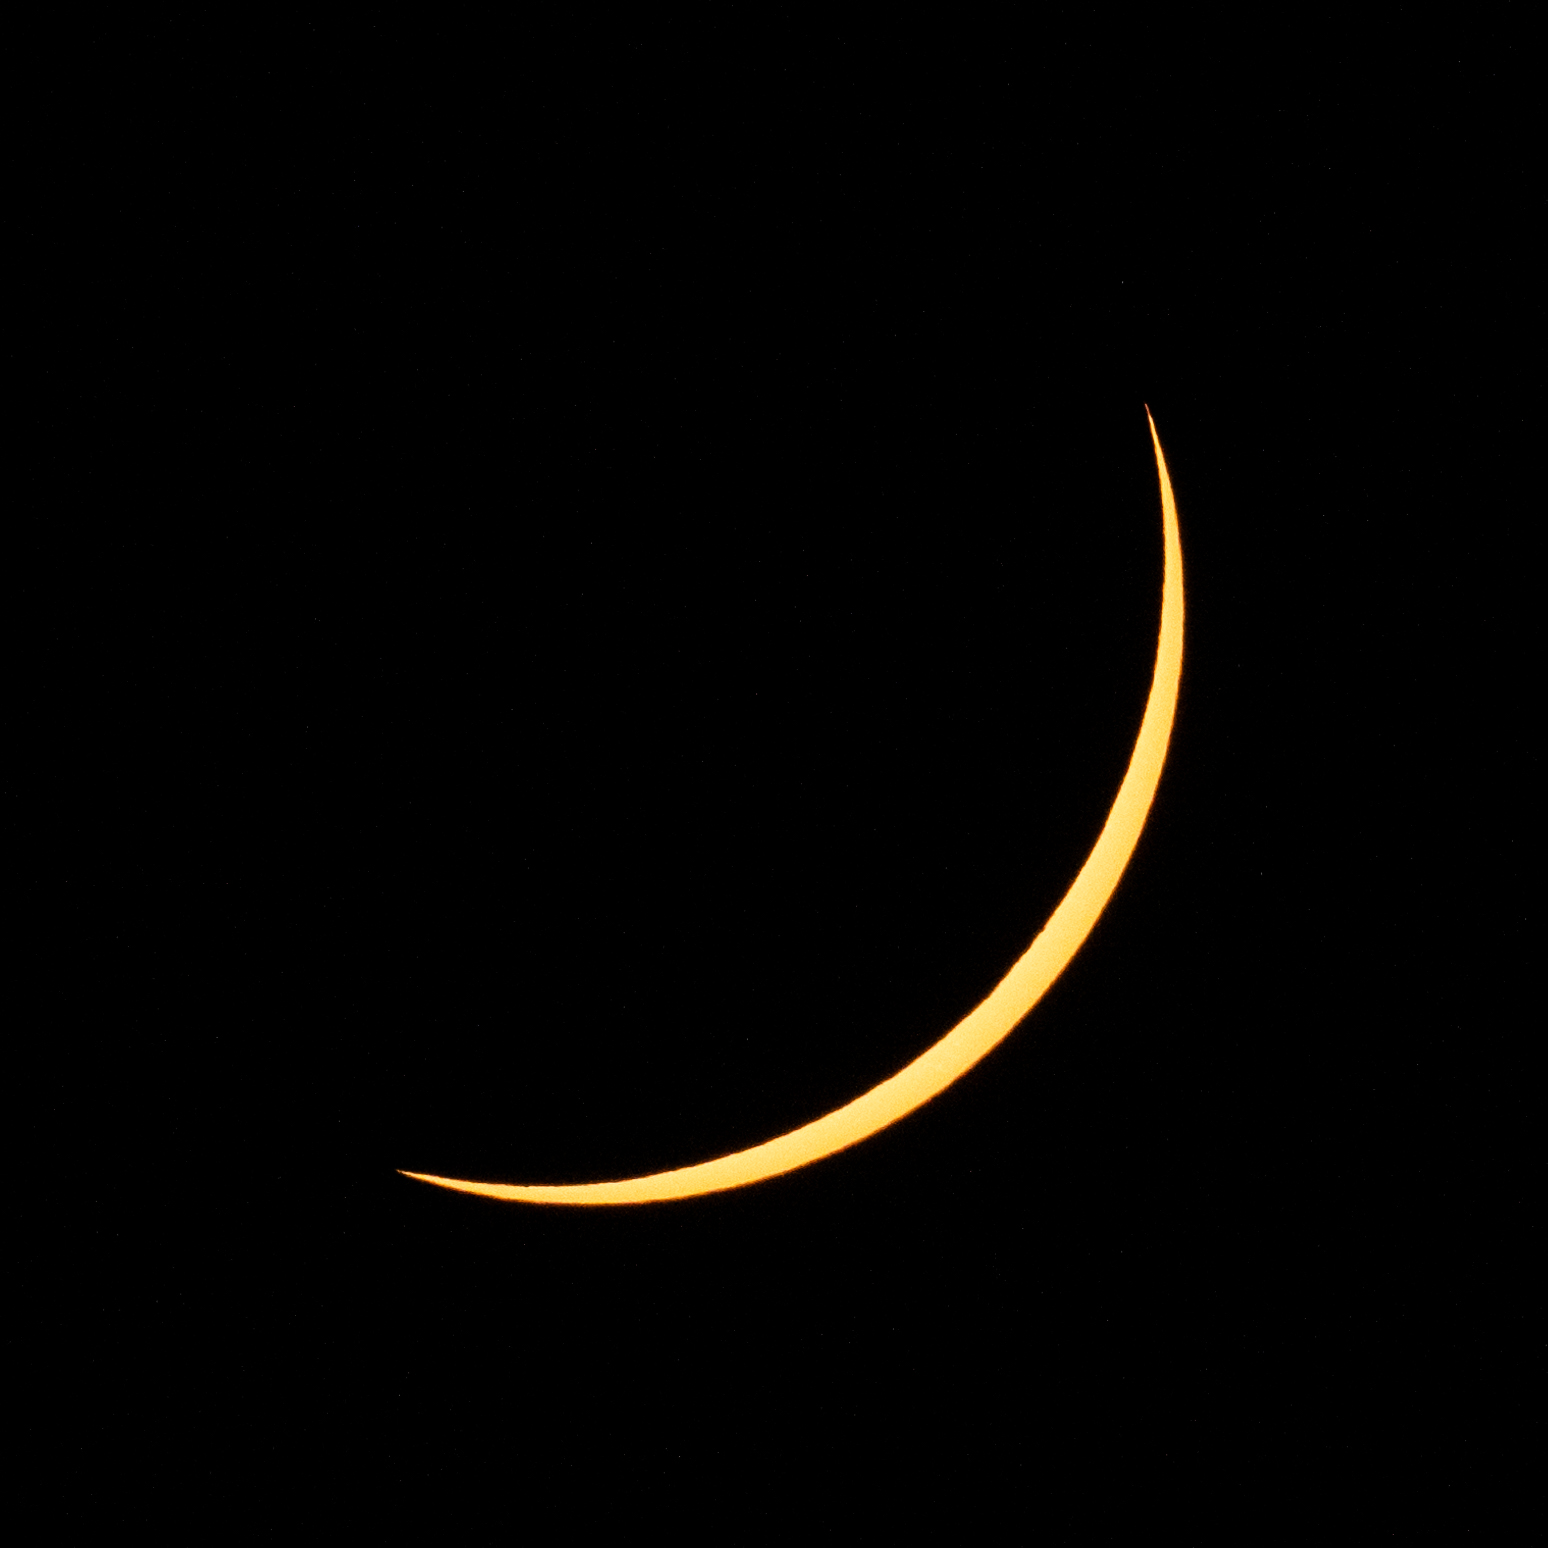

2024 Total Solar Eclipse

The Moon is seen passing in front of the Sun during a partial solar eclipse in Dallas, Texas on Monday, April 8, 2024. A total solar eclipse swept across a narrow portion of the North American continent from Mexico’s Pacific coast to the Atlantic coast of Newfoundland, Canada. A partial solar eclipse was visible across the entire North American continent along with parts of Central America and Europe.

Credit: NASA/Keegan Barber